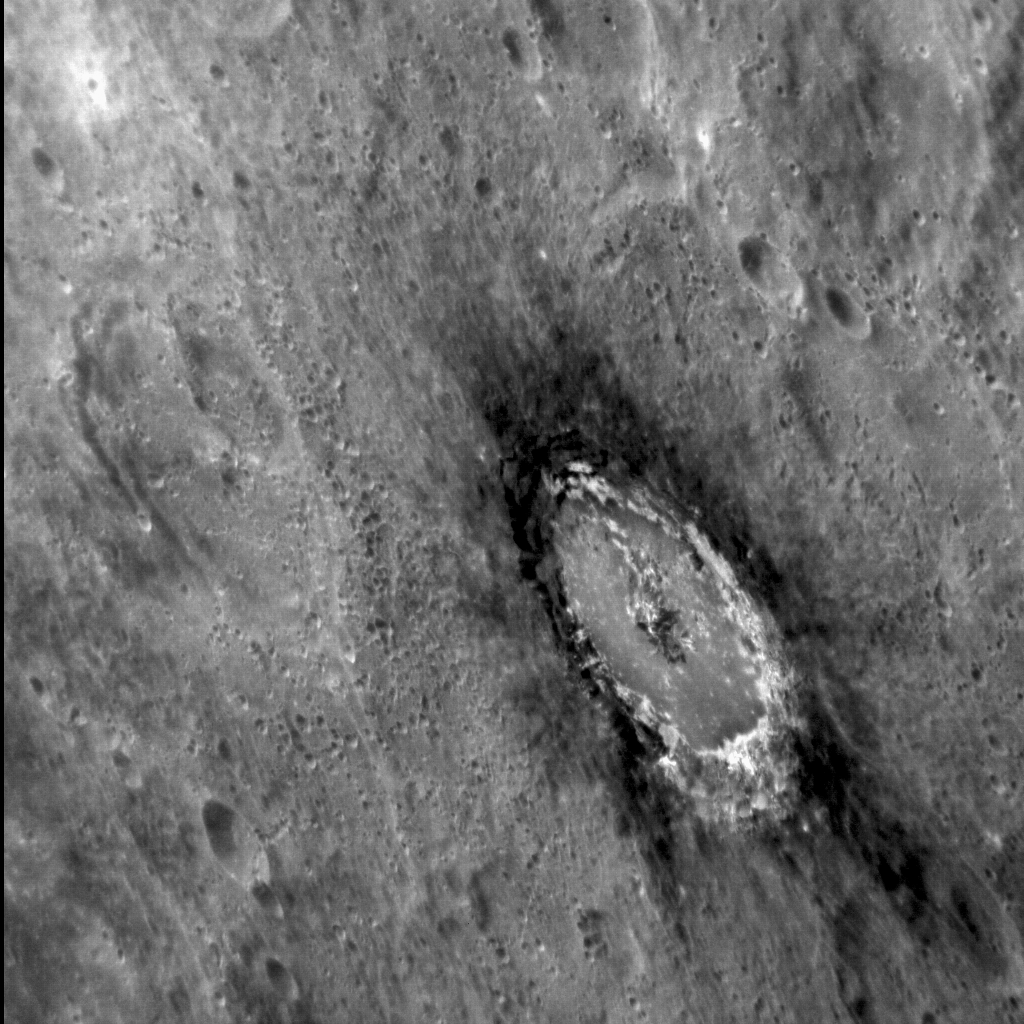

Bashed Basho

This striking, oblique image of Basho shows the distinctive dark halo that encircles the crater. The halo is composed of “Low Reflectance Material” (LRM), which was excavated from depth when the crater was formed. Basho is also renowned for its bright ray craters, which render the crater easily visible even from very far away.

This image was acquired as a high-resolution targeted observation. Targeted observations are images of a small area on Mercury’s surface at resolutions much higher than the 200-meter/pixel morphology base map. It is not possible to cover all of Mercury’s surface at this high resolution, but typically several areas of high scientific interest are imaged in this mode each week.

Date acquired: May 07, 2012
Image Mission Elapsed Time (MET): 244751374
Image ID: 1771144
Instrument: Narrow Angle Camera (NAC) of the Mercury Dual Imaging System (MDIS)
Center Latitude: -31.66°
Center Longitude: 189.89° E
Resolution: 169 meters/pixel
Scale: The diameter of Basho (the crater featured in this image) is approx. 80 km (50 mi.)
Incidence Angle: 34.8°
Emission Angle: 63.2°
Phase Angle: 79.5°

The MESSENGER spacecraft is the first ever to orbit the planet Mercury, and the spacecraft’s seven scientific instruments and radio science investigation are unraveling the history and evolution of the Solar System’s innermost planet. Visit the Why Mercury? section of this website to learn more about the key science questions that the MESSENGER mission is addressing. During the one-year primary mission, MDIS acquired 88,746 images and extensive other data sets. MESSENGER is now in a year-long extended mission, during which plans call for the acquisition of more than 80,000 additional images to support MESSENGER’s science goals.

These images are from MESSENGER, a NASA Discovery mission to conduct the first orbital study of the innermost planet, Mercury. For information regarding the use of images, see the MESSENGER image use policy.

Credit: NASA/Johns Hopkins University Applied Physics Laboratory/Carnegie Institution of Washington